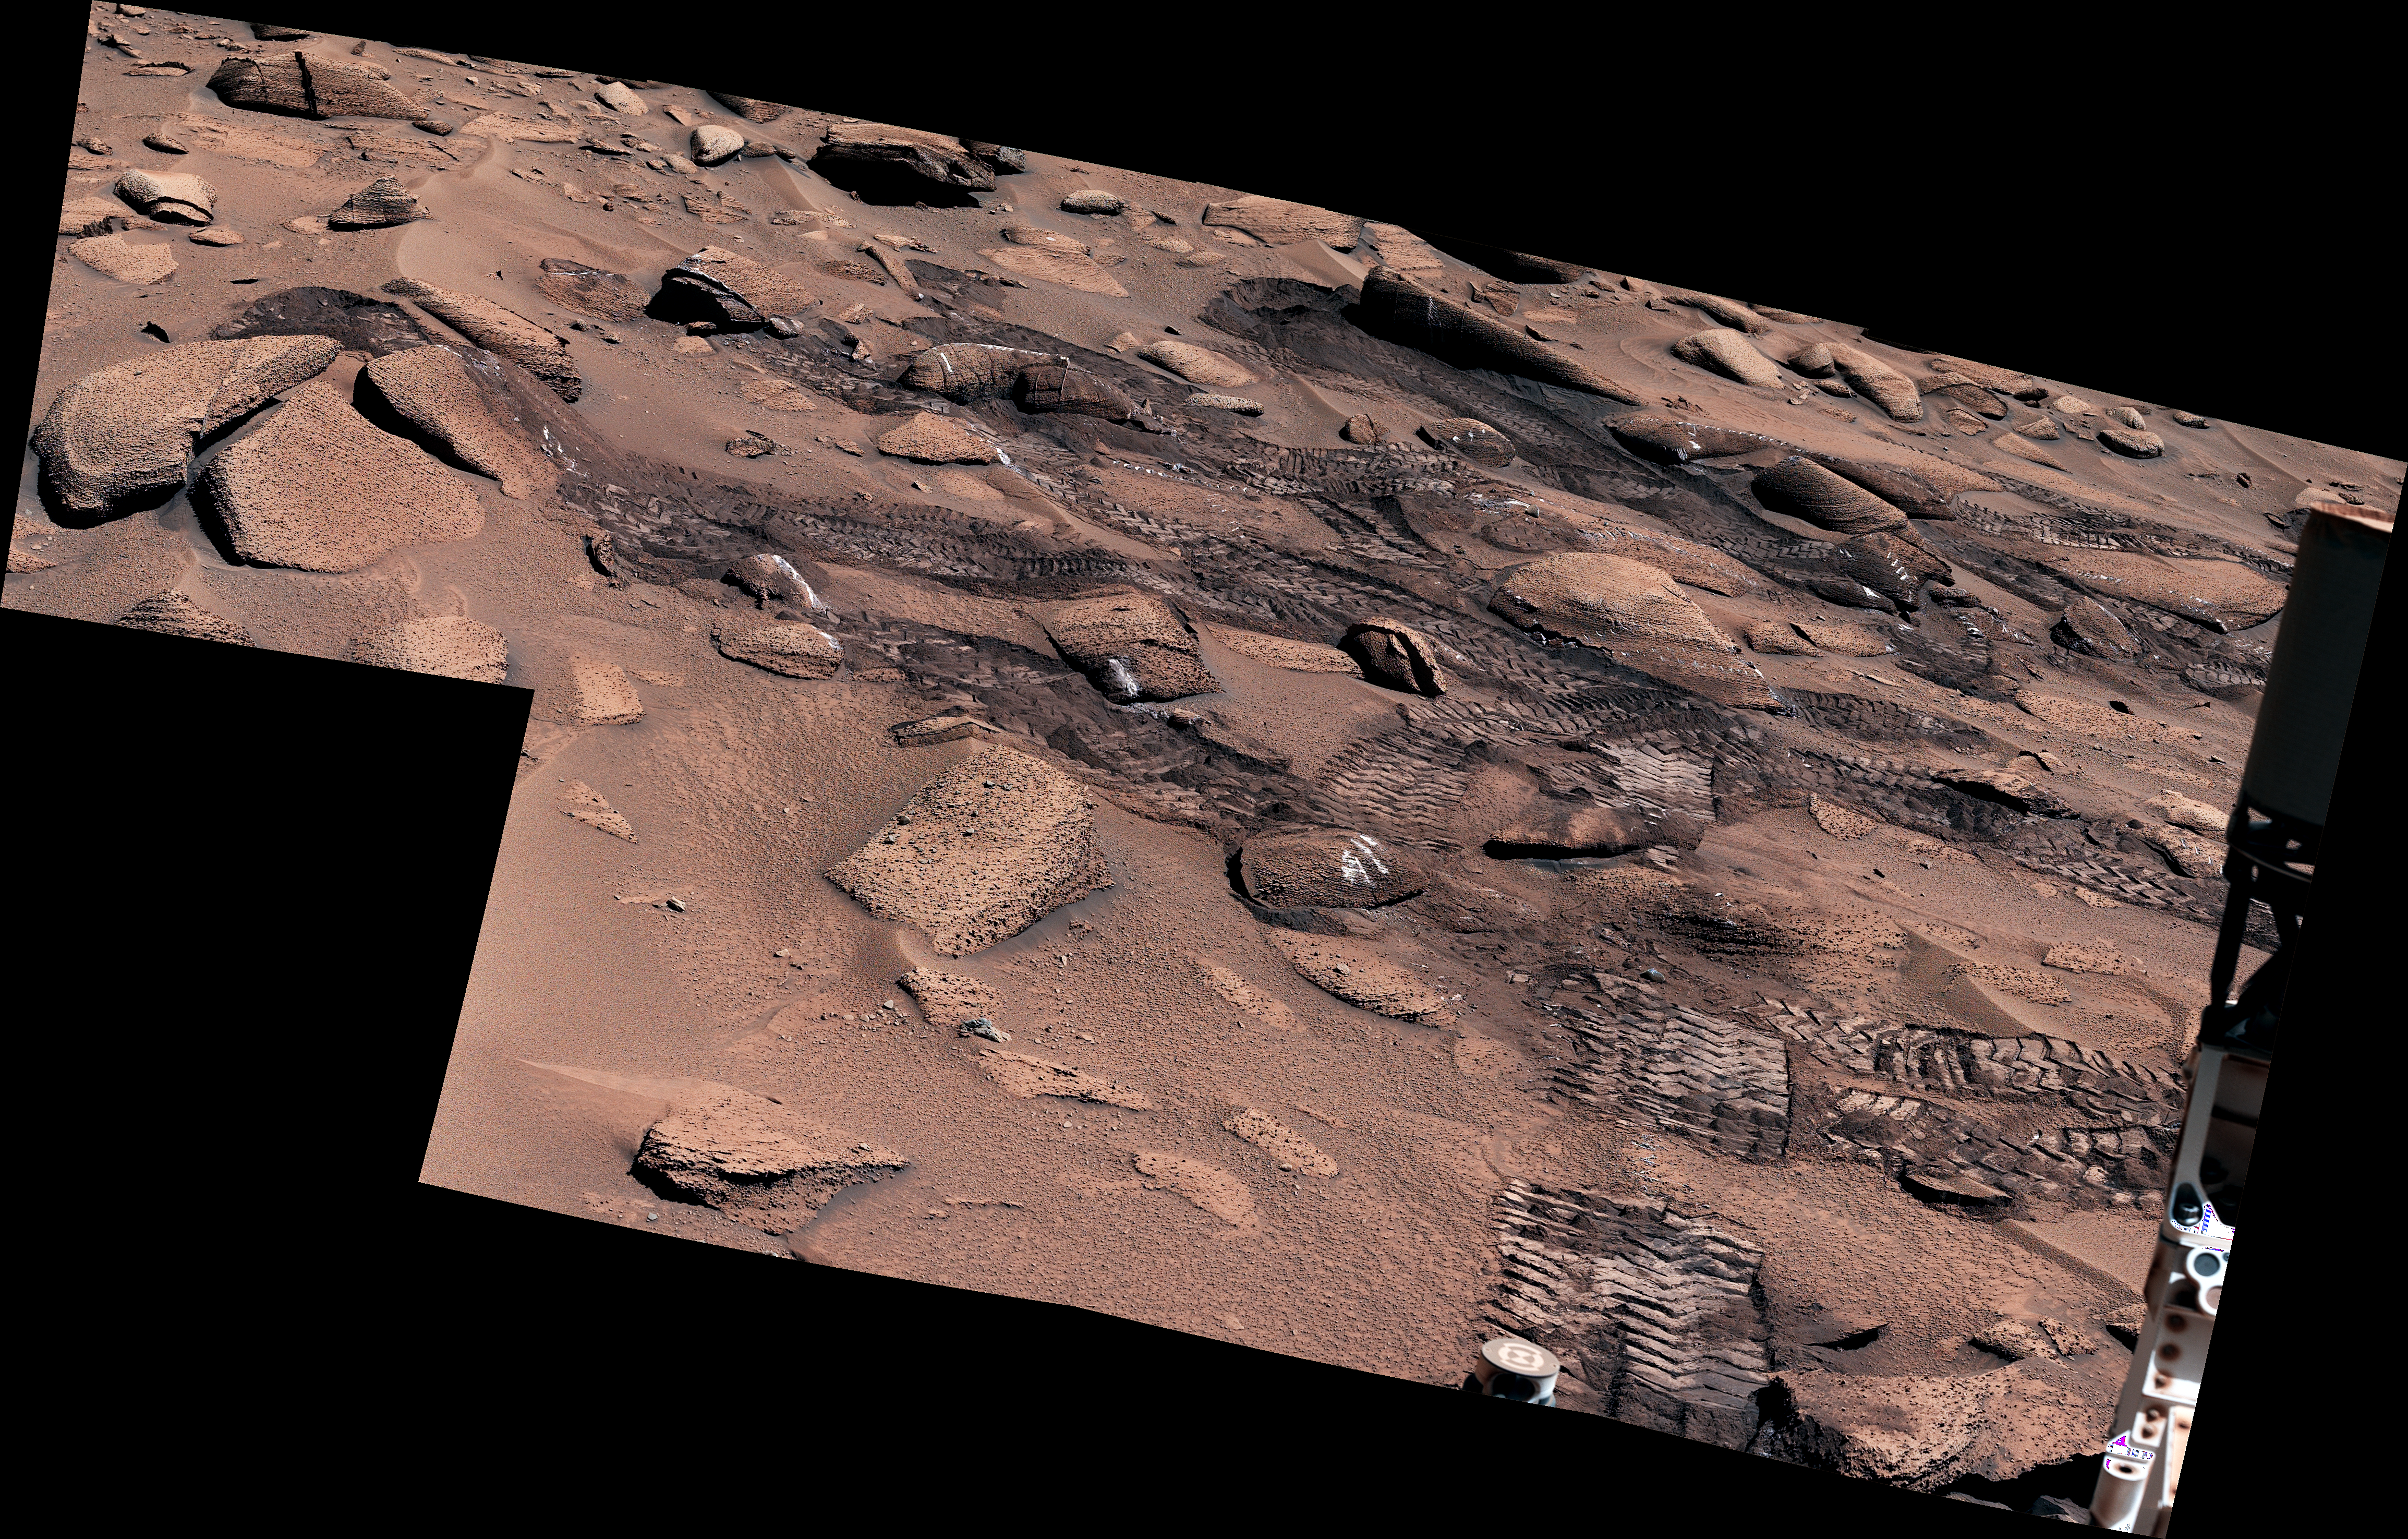

Curiosity’s Climb Attempt Leaves Tracks

NASA’s Curiosity Mars rover left these tracks after trying multiple times to crest a slippery slope. This mosaic, made up of seven images that were stitched together after being sent back to Earth, was captured by the rover’s Mastcam on June 13, 2023, the 3,858th Martian day, or sol, of the mission. The color has been adjusted to match lighting conditions as the human eye would see them on Earth.

Curiosity struggled to climb a 23-degree slope that had slippery sand and wheel-size boulders. These three factors – the incline, the sand, and the large boulders – combined to make this Curiosity’s toughest climb yet.

Curiosity was built by NASA’s Jet Propulsion Laboratory, which is managed by Caltech in Pasadena, California. JPL leads the mission on behalf of NASA’s Science Mission Directorate in Washington. Malin Space Science Systems in San Diego built and operates Mastcam.

Credit: NASA/JPL-Caltech/MSSS